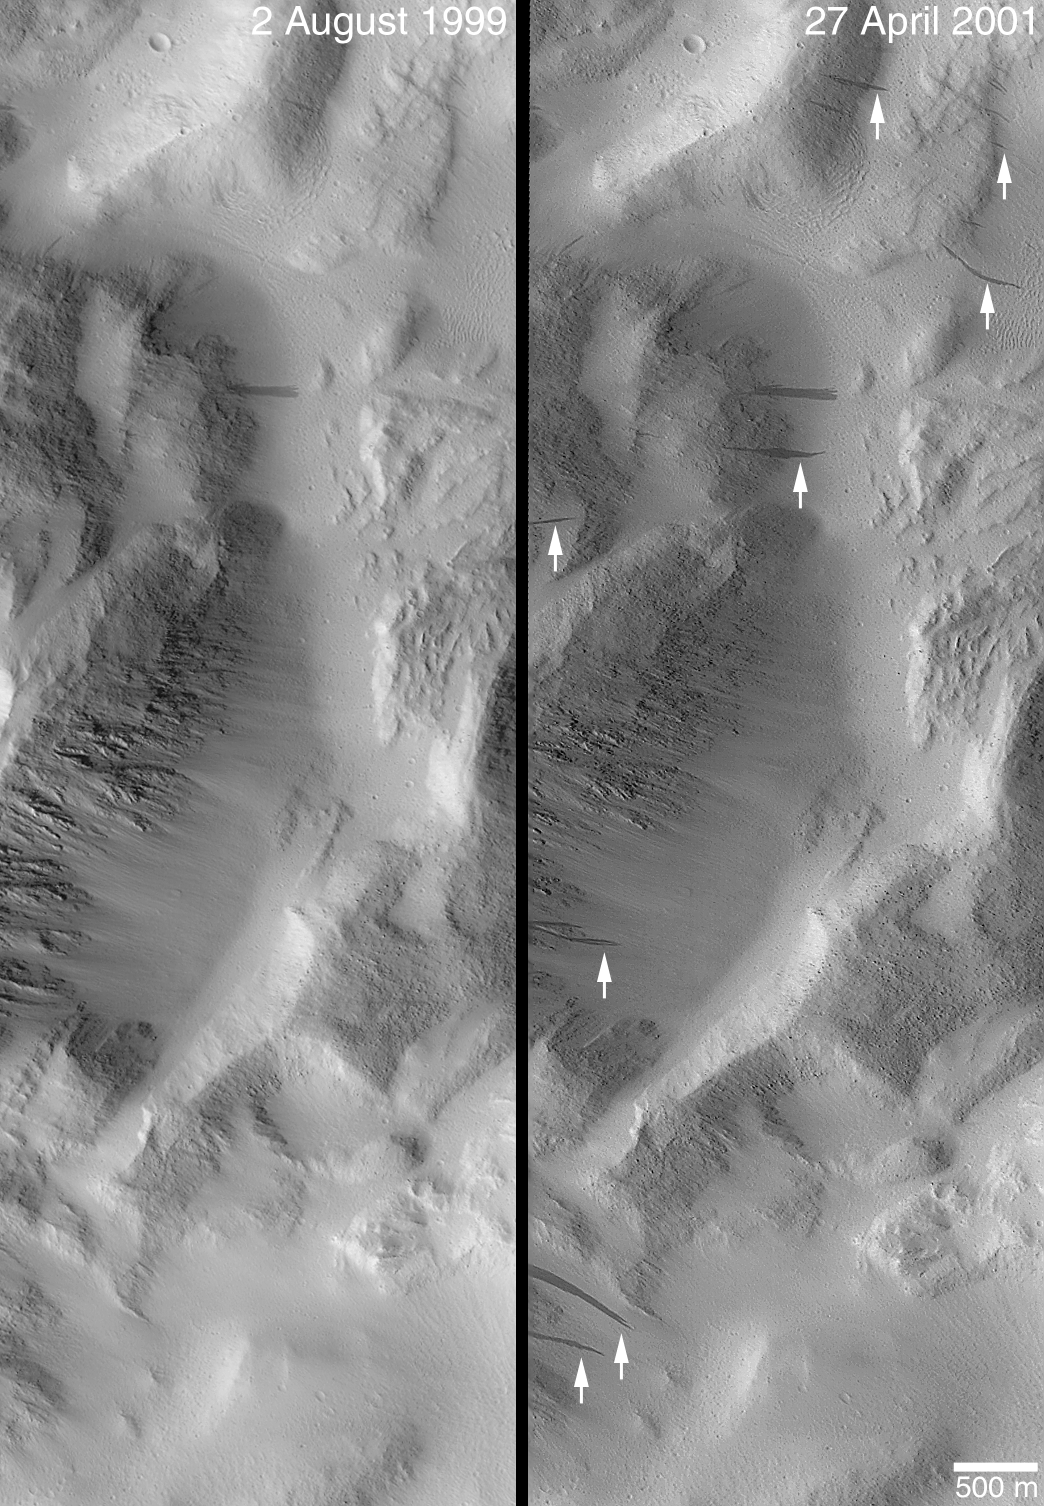

Changes Over a Martian Year — New Dark Slope Streaks in Lycus Sucli

Now in its Extended Mission, Mars Global Surveyor (MGS) is into its second Mars year of systematic observations of the red planet. With the Extended Mission slated to run through April 2002, the Mars Orbiter Camera (MOC) is being used, among other things, to look for changes that have occurred in the past martian year. Because Mars is farther from the Sun than Earth, its year is longer–about 687 Earth days.

The two pictures shown here cover the same portion of Lycus Sulci, a rugged, ridged terrain north of the giant Olympus Mons volcano. The interval between the pictures span 92% of a martian year (August 2, 1999 to April 27, 2001). Dark streaks considered to result from the avalanching of dry, fine, bright dust are seen in both images. The disruption of the surface by the avalanching materials is thought to cause them to appear darker than their surroundings, just as the 1997 bouncing of Mars Pathfinder’s airbags and the tire tracks made by the Sojourner rover left darkened markings indicating where the martian soil had been disrupted and disturbed. The arrows in the April 2001 picture indicate eight new streaks that formed on these slopes in Lycus Sulci since August 1999. These observations suggest that a new streak forms approximately once per martian year per kilometer (about 0.62 miles) along a slope.

In both images, north is toward the top/upper right and sunlight illuminates each from the left. Dark (as well bright) slope streaks are most common in the dust-covered martian regions of Tharsis, Arabia, and Elysium.

Credit: NASA/JPL/MSSS